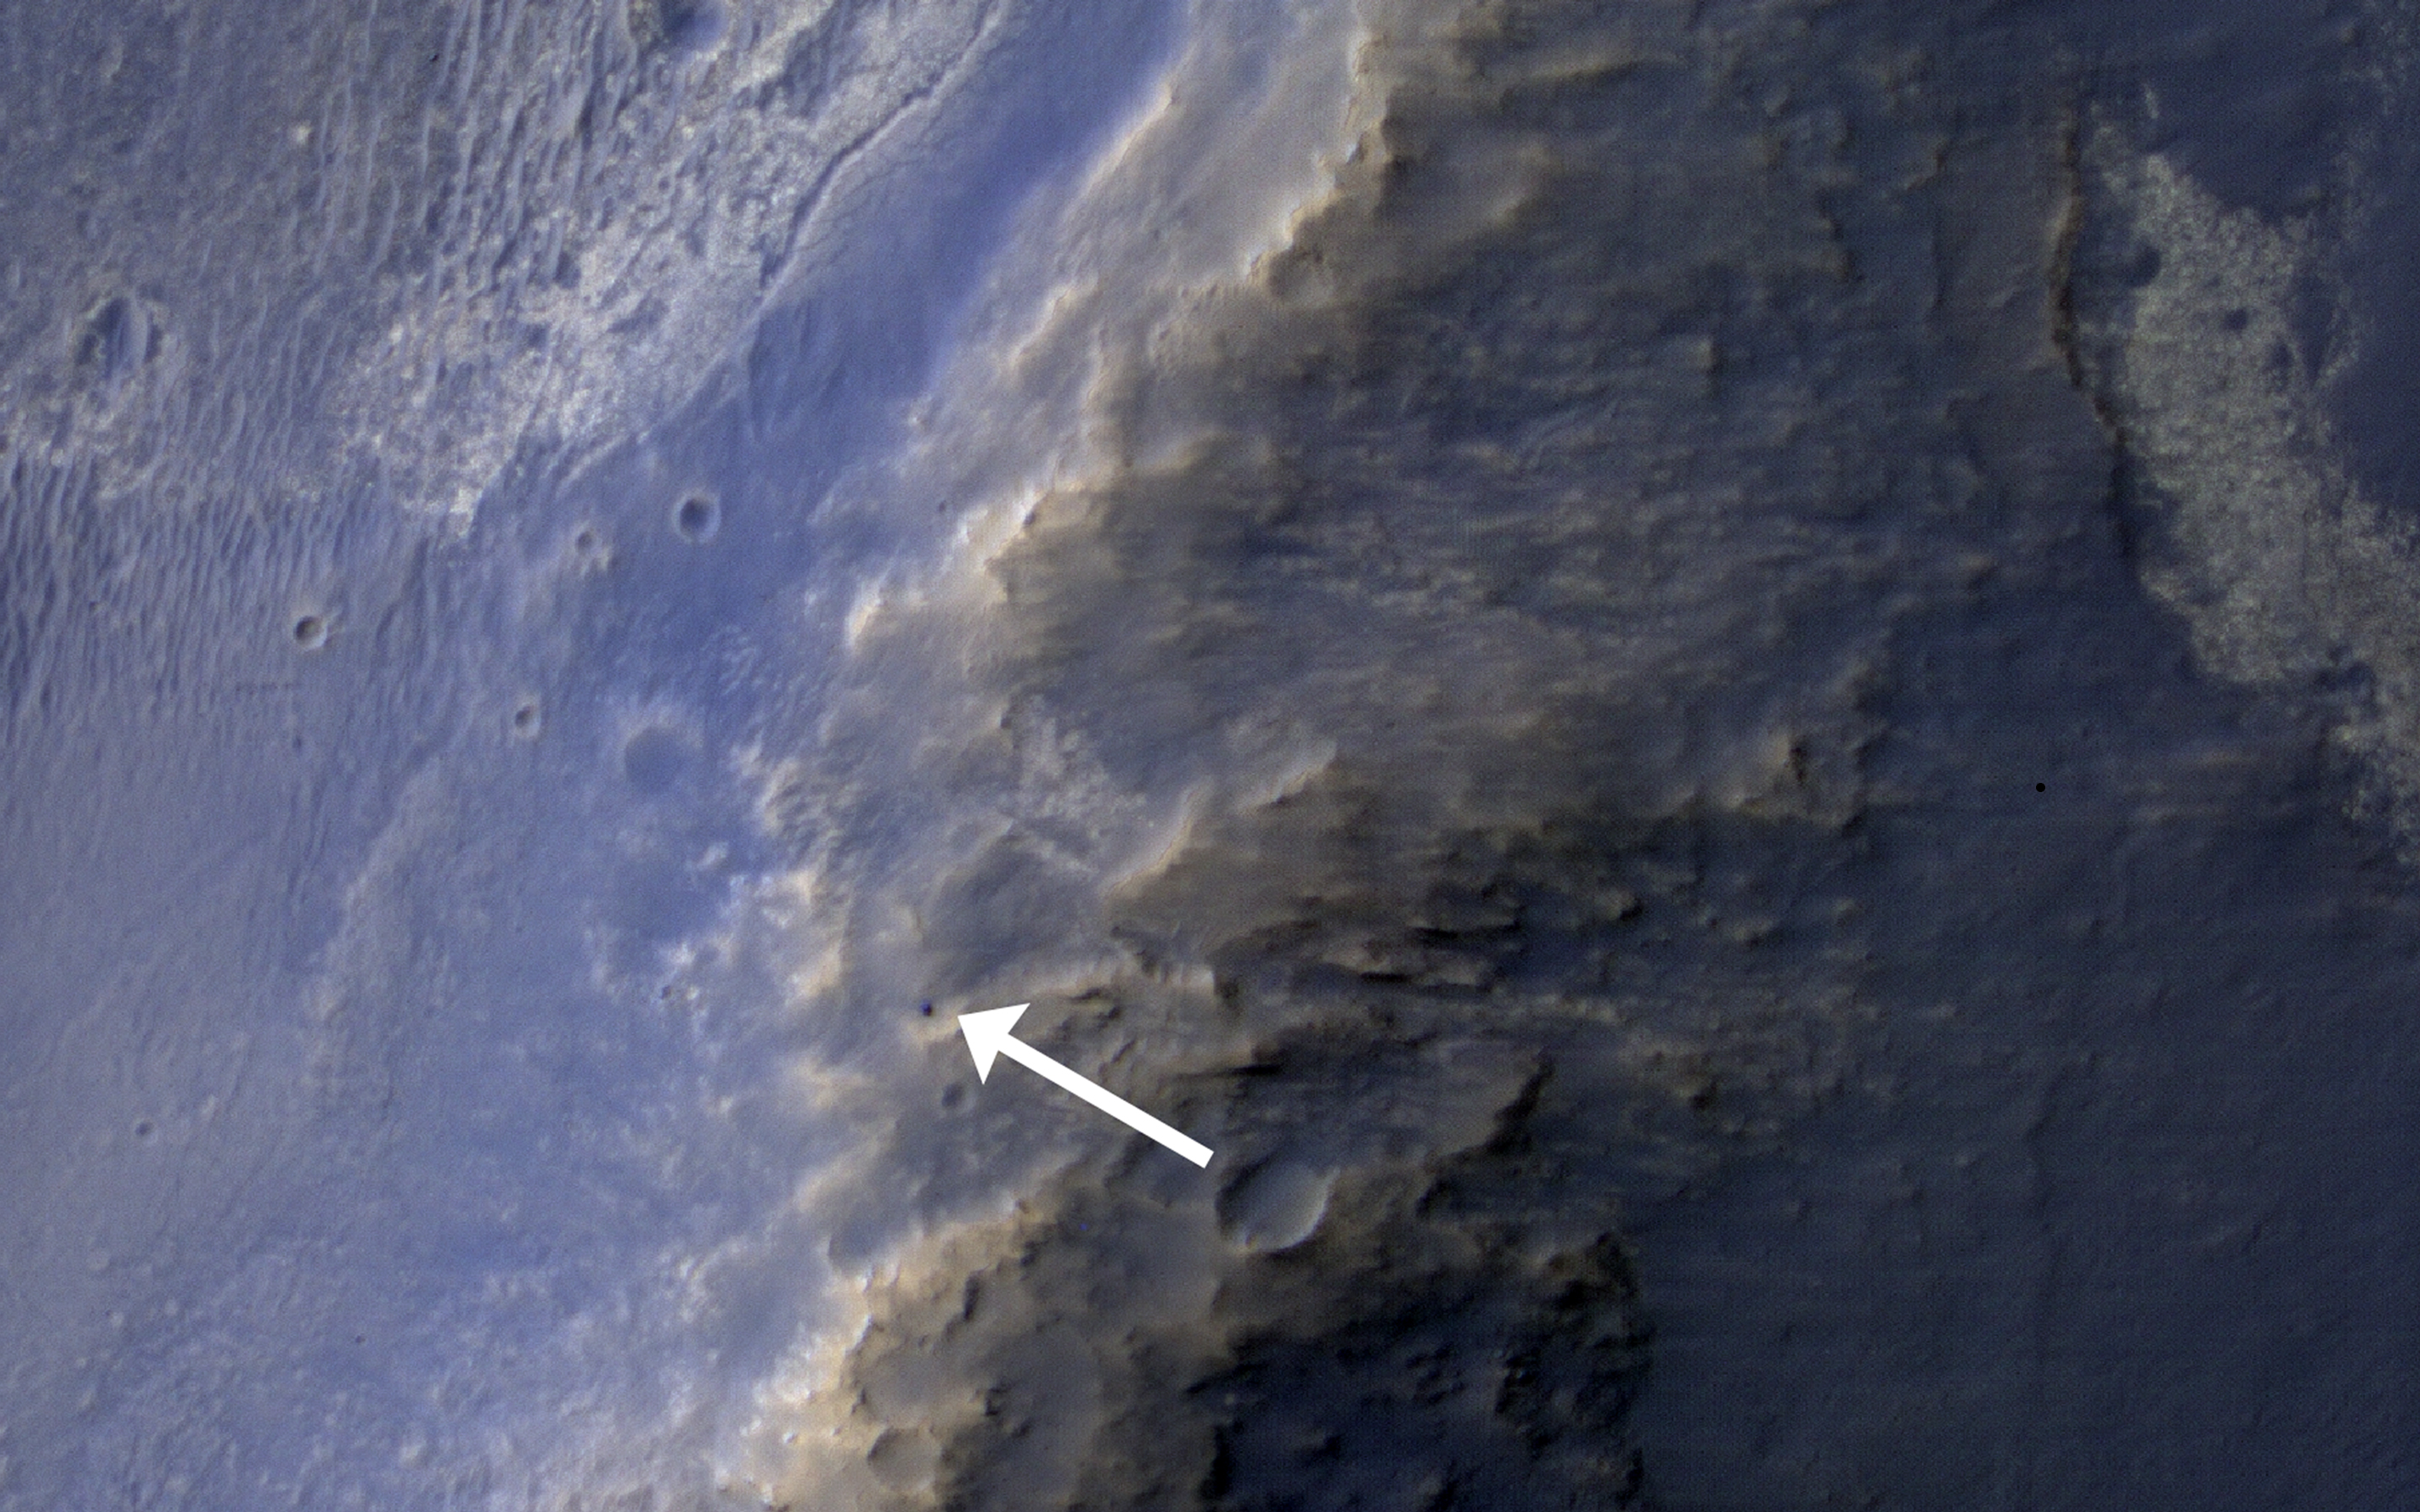

Opportunity Rover’s Winter Work at Murray Ridge

This HiRISE image of the Opportunity rover was acquired as a coordinated “ride-along” observation with the CRISM instrument, also onboard the Mars Reconnaissance Orbiter. The CRISM instrument is a spectrometer that views the surface in many wavelengths beyond what the human eye can detect, allowing for mineral identification of the Martian surface.

HiRISE images can be used to construct digital terrain models (or DTM), like the one of Endeavour Crater’s western rim, which provides high-resolution topography for landing site support. This southward perspective view was built using that DTM.

The use of CRISM mineralogy, along with topography and fine-scale images from HiRISE will aid in Opportunity’s investigation into the geologic history of the Murray Ridge of Endeavour Crater.

HiRISE is one of six instruments on NASA’s Mars Reconnaissance Orbiter. The University of Arizona, Tucson, operates the orbiter’s HiRISE camera, which was built by Ball Aerospace & Technologies Corp., Boulder, Colo. NASA’s Jet Propulsion Laboratory, a division of the California Institute of Technology in Pasadena, manages the Mars Reconnaissance Orbiter Project for the NASA Science Mission Directorate, Washington.

Credit: NASA/JPL-Caltech/Univ. of Arizona